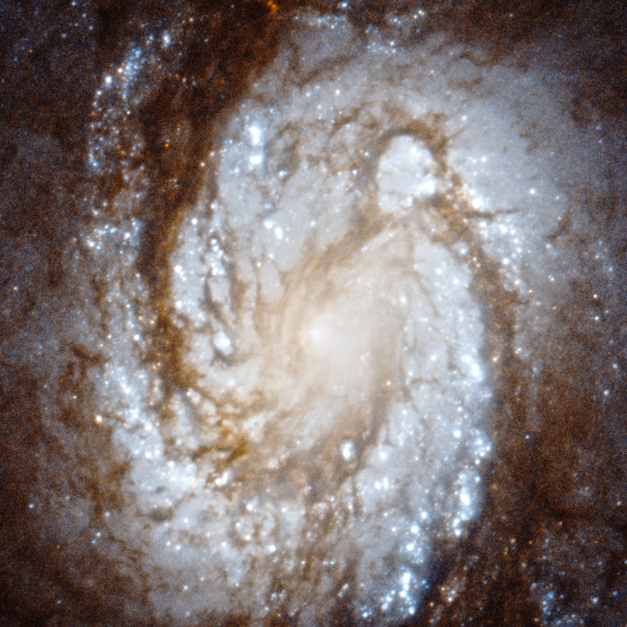

M100 core WFC3

This image of spiral galaxy M100 was taken with the Wide Field Camera 3, a new instrument that was installed on the Hubble Space Telescope by astronauts during the space shuttle servicing mission 4 in May 2009.

Credit: NASA, ESA, and Judy Schmidt